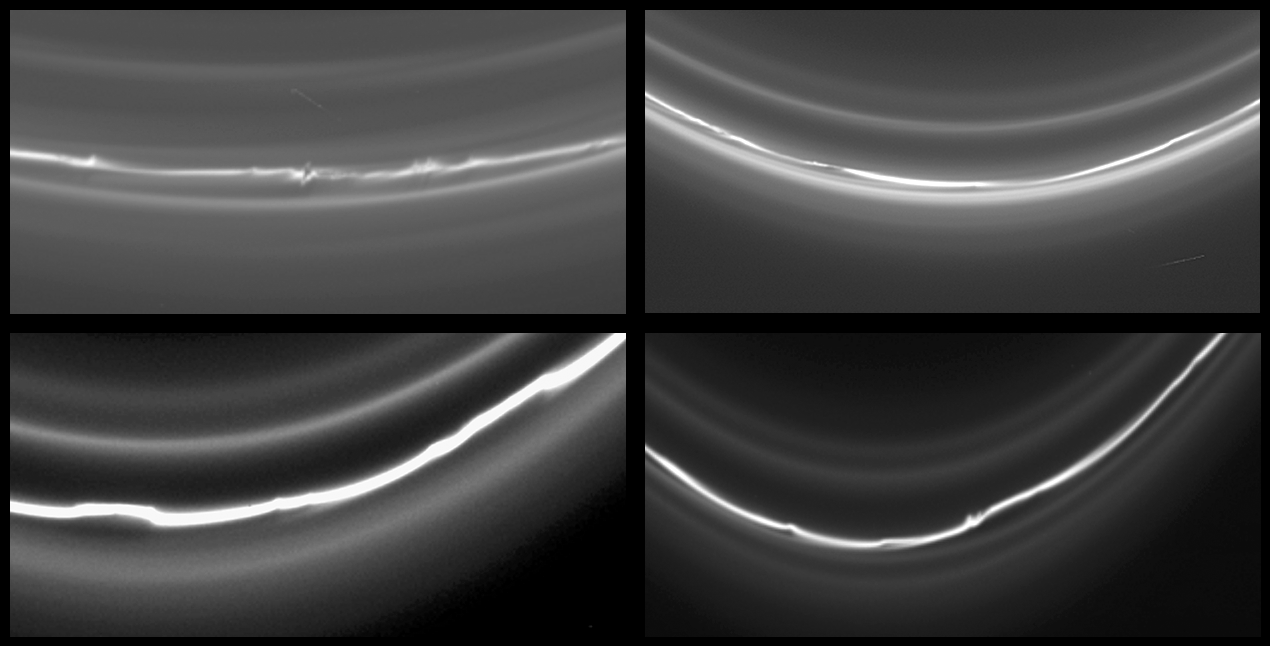

Four Views of the F Ring

This montage of four images of Saturn’s knotted F ring shows different locations around the ring, even though all taken within a few hours of each other. There is considerable variation in the structure of the ring at these four locations.

For example, the number of ring strands differs from image to image. And in some images, kinks are clearly visible in the ring, while others regions appear more smooth.

Astronomers believe that the structure of Saturn’s F ring is governed by its shepherding moons, Prometheus (102 kilometers, or 63 miles across) and Pandora (84 kilometers, or 52 miles across). The ring’s appearance is expected to vary depending on how recently a ring section has encountered each moon and how close the moon came to the ring.

These images were taken in visible light with the Cassini spacecraft narrow-angle camera on May 3 and 4, 2005, from below the ringplane and at distances ranging from 735,000 to 952,000 kilometers (457,000 to 592,000 miles) from Saturn. The image scale ranges from 4 to 6 kilometers (2 to 4 miles) per pixel.

The Cassini-Huygens mission is a cooperative project of NASA, the European Space Agency and the Italian Space Agency. The Jet Propulsion Laboratory, a division of the California Institute of Technology in Pasadena, manages the mission for NASA’s Science Mission Directorate, Washington, D.C. The Cassini orbiter and its two onboard cameras were designed, developed and assembled at JPL. The imaging team is based at the Space Science Institute, Boulder, Colo.

Credit: NASA/JPL/Space Science Institute